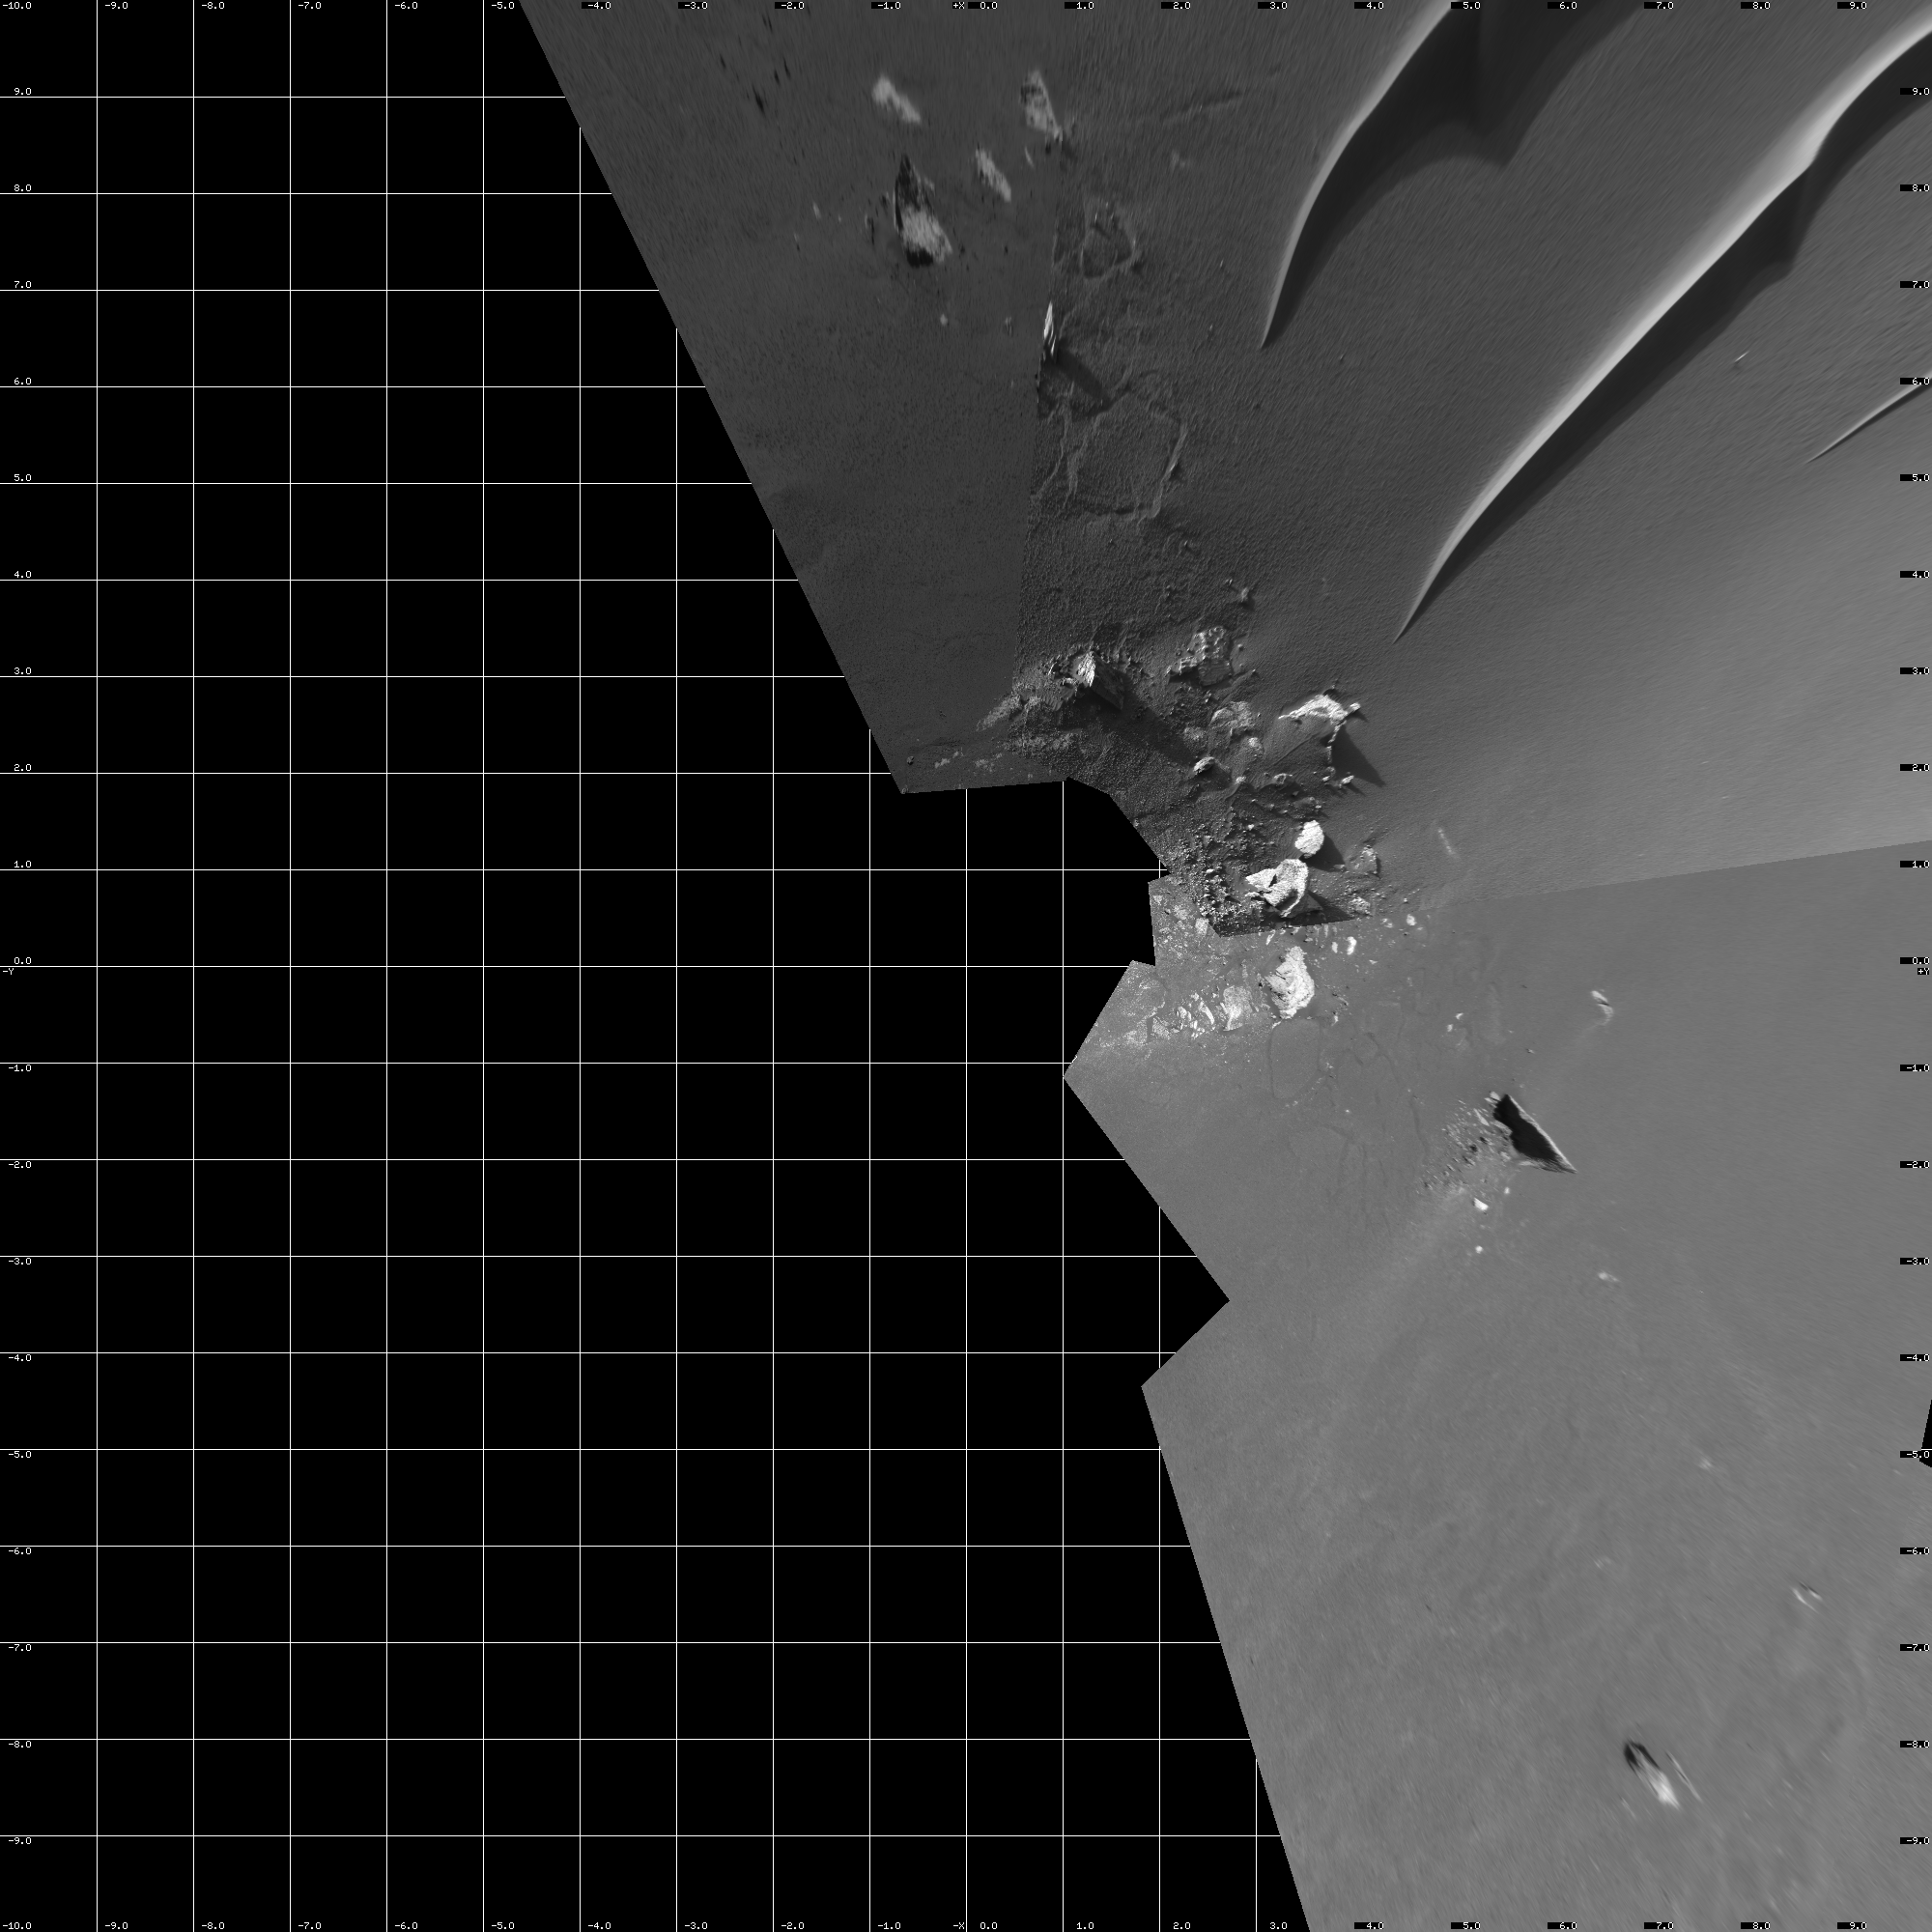

Busy at the Bottom of ‘Endurance Crater’ (vertical)

This mosaic from the navigation camera aboard NASA’s Mars Exploration Rover Opportunity was compiled from images taken on the rover’s 193rd and 194th sol on Mars (August 9 and 10, 2004). The rover’s current work area near the bottom of “Endurance Crater” is featured in this image. In coming sols, Opportunity will make its way toward the interesting rock, “Wopmay,” located on the far right of this image, on the crater’s inner slopes just beneath “Burns Cliff.” Scientists say the rock’s unusual texture is unlike any others observed so far at Meridiani Planum. Wopmay measures approximately 1 meter (3.3 feet) across. This image is presented in a vertical projection, with geometric and radiometric seam correction.

Credit: NASA/JPL